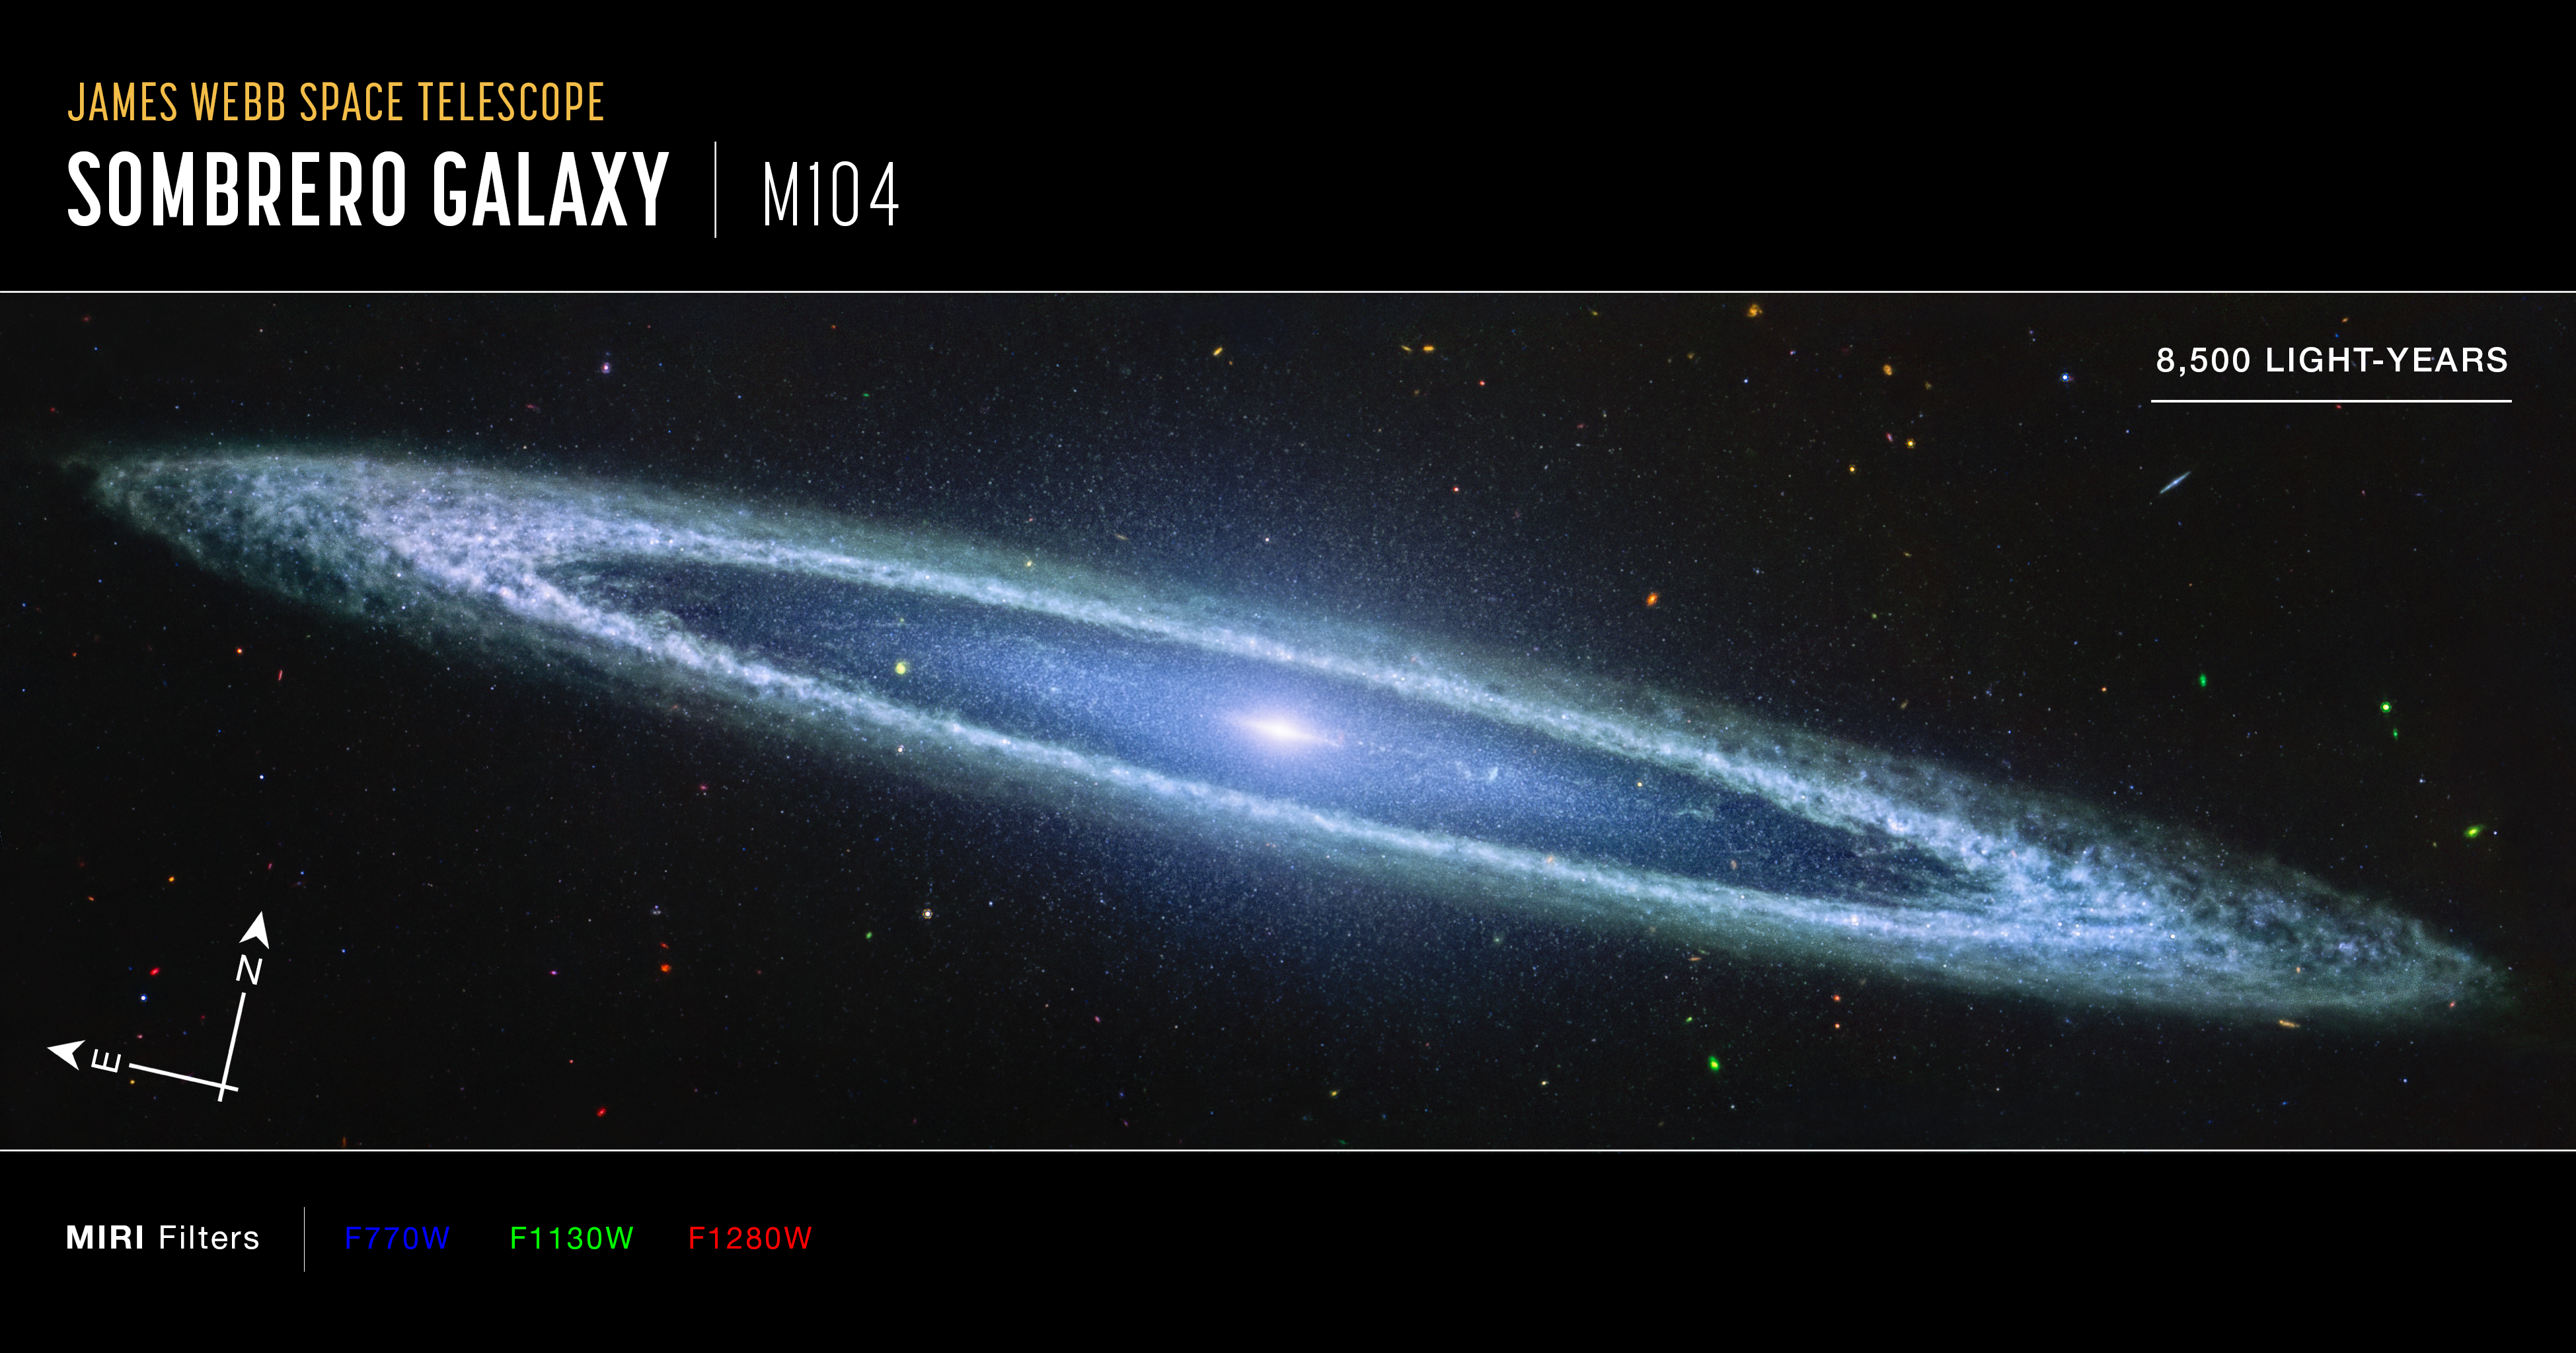

Sombrero Galaxy (MIRI Compass Image)

This image of the Sombrero Galaxy, captured by the James Webb Space Telescope’s MIRI (Mid-Infrared Camera) instrument, is presented with compass arrows, a scale bar, and a color key for reference.

This image shows mid-infrared wavelengths of light that have been translated into visible-light colors. The color key shows which filters were used when collecting the light. The color of each filter name is the visible light color used to represent the infrared light that passes through that filter.

The north and east compass arrows show the orientation of the image on the sky.

Credit: Image: NASA, ESA, CSA, STScI